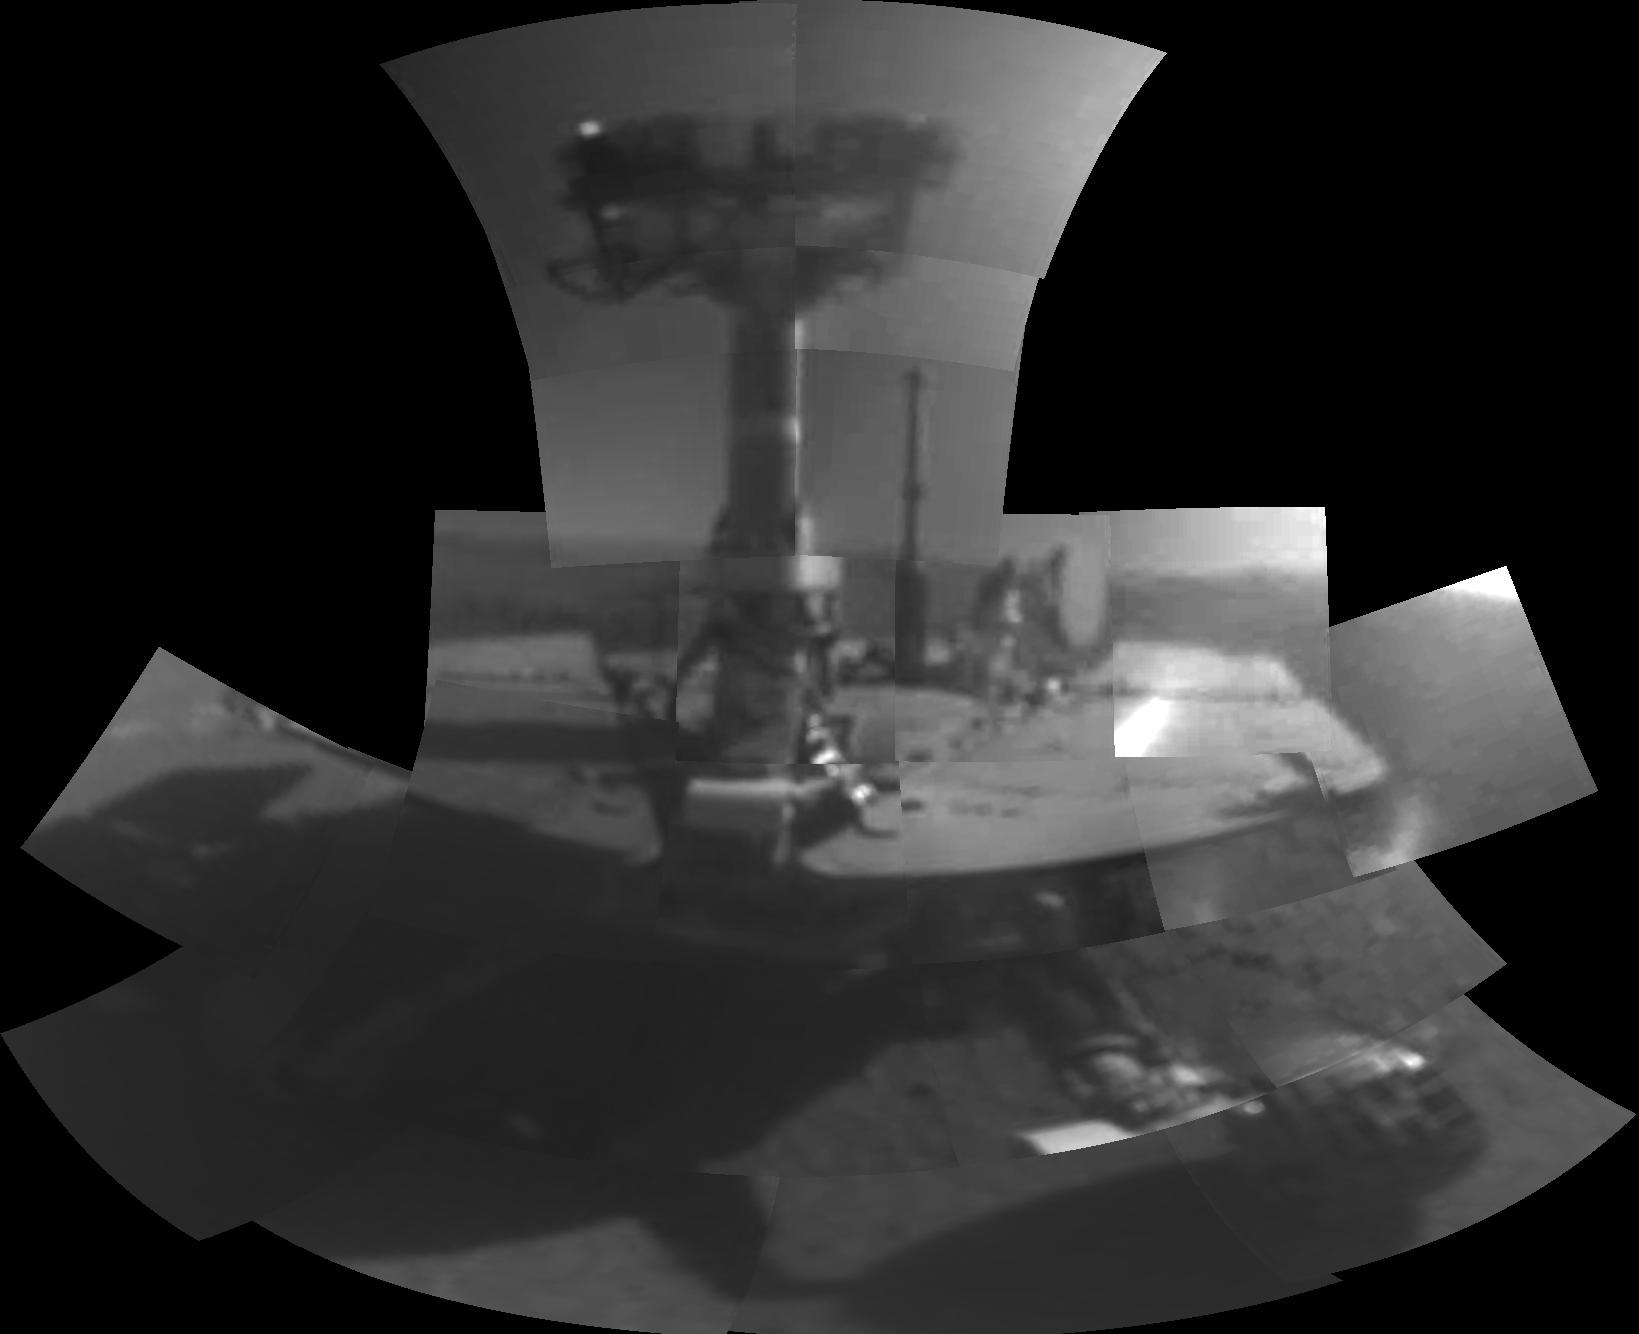

Opportunity’s First Selfie

This self-portrait of NASA’s Opportunity Mars rover shows the vehicle at a site called “Perseverance Valley” on the slopes of Endeavour Crater. It was taken with the rover’s Microscopic Imager to celebrate the 5000th Martian Day, or sol, of the rover’s mission.

The Microscopic Imager is a fixed-focus camera mounted at the end of the rover’s robotic arm. Because it was designed for close inspection of rocks, soils and other targets at a distance of around 2.7 inches (7 cm), the rover is out of focus.

The rover’s self-portrait view is made by stitching together multiple images take on Sol 5,000 and 5,006 of the mission. Wrist motions and turret rotations on the arm allowed the Microscopic Imager to acquire the mosaic’s component images. The resulting mosaic does not include the rover’s arm.

NASA’s Jet Propulsion Laboratory, a division of the California Institute of Technology in Pasadena, manages the Mars Exploration Rover Project for NASA’s Science Mission Directorate, Washington.

Credit: NASA/JPL-Caltech